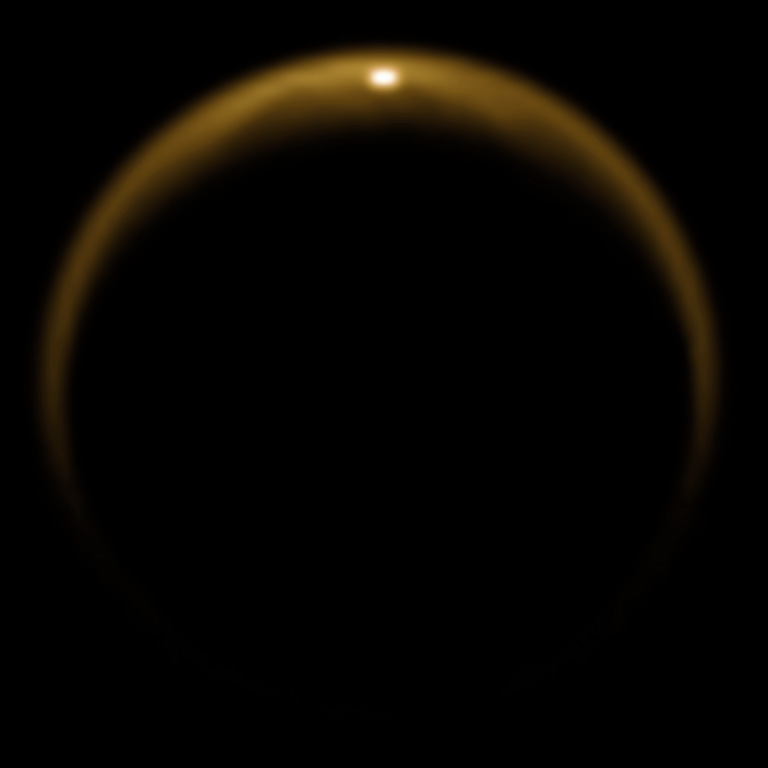

Reflection of Sunlight off Titan Lake

This image shows the first flash of sunlight reflected off a hydrocarbon lake on Saturn’s moon Titan. The glint off a mirror-like surface is known as a specular reflection. This kind of glint was detected by the visual and infrared mapping spectrometer (VIMS) on NASA’s Cassini spacecraft on July 8, 2009. It confirmed the presence of liquid in the moon’s northern hemisphere, where lakes are more numerous and larger than those in the southern hemisphere. Scientists using VIMS had confirmed the presence of liquid in Ontario Lacus, the largest lake in the southern hemisphere, in 2008.

The northern hemisphere was shrouded in darkness for nearly 15 years, but the sun began to illuminate the area again as it approached its spring equinox in August 2009. VIMS was able to detect the glint as the viewing geometry changed. Titan’s hazy atmosphere also scatters and absorbs many wavelengths of light, including most of the visible light spectrum. But the VIMS instrument enabled scientists to look for the glint in infrared wavelengths that were able to penetrate through the moon’s atmosphere. This image was created using wavelengths of light in the 5 micron range.

By comparing the new image to radar and near-infrared light images acquired from 2006 to 2008, Cassini scientists were able to correlate the reflection to a lake, later named Jingpo Lacus, near the western shores of the sea known as Kraken Mare. Jingpo Lacus covers an area of 20,800 square kilometers (8,000 square miles). The reflection appeared to come from a part of the lake near 71 degrees north latitude and 337 degrees west longitude.

It was taken on Cassini’s 59th flyby of Titan on July 8, 2009, at a distance of about 200,000 kilometers (120,000 miles). The image resolution was about 100 kilometers (60 miles) per pixel. Image processing was done at the German Aerospace Center in Berlin and the University of Arizona in Tucson.

The Cassini-Huygens mission is a cooperative project of NASA, the European Space Agency and the Italian Space Agency. The Jet Propulsion Laboratory, a division of the California Institute of Technology in Pasadena, manages the mission for NASA’s Science Mission Directorate, Washington, D.C. The Cassini orbiter was designed, developed and assembled at JPL. The visual and infrared mapping spectrometer team is based at the University of Arizona, Tucson.

Credit: NASA/JPL/University of Arizona/DLR